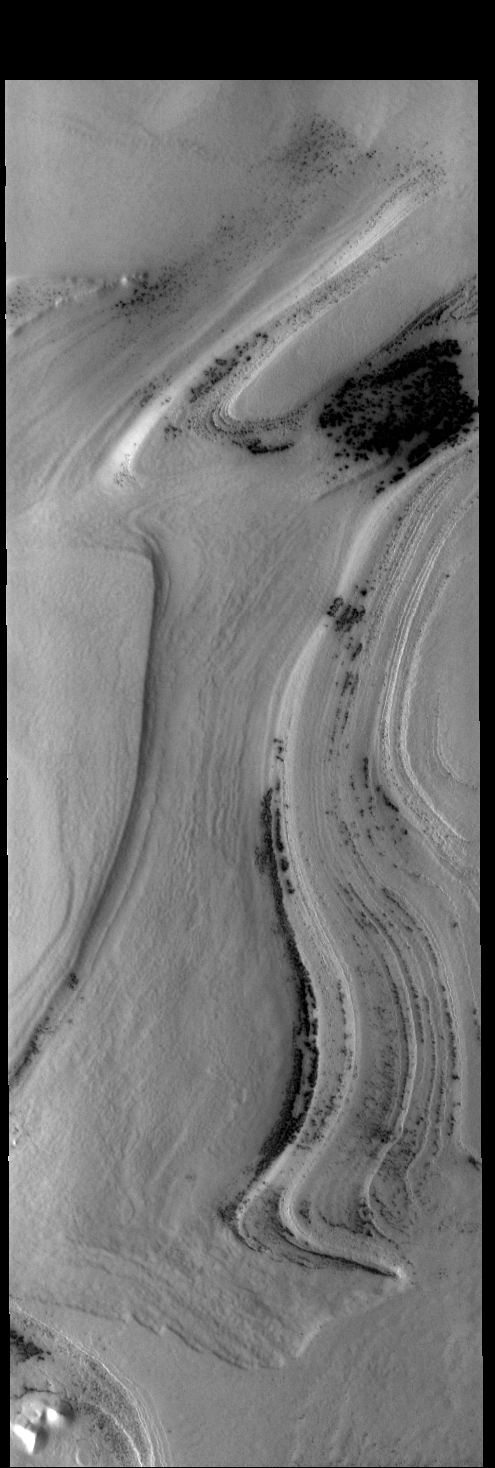

South Pole Layers

Today’s VIS image shows layering in the south polar cap.

Credit: NASA/JPL-Caltech/ASU